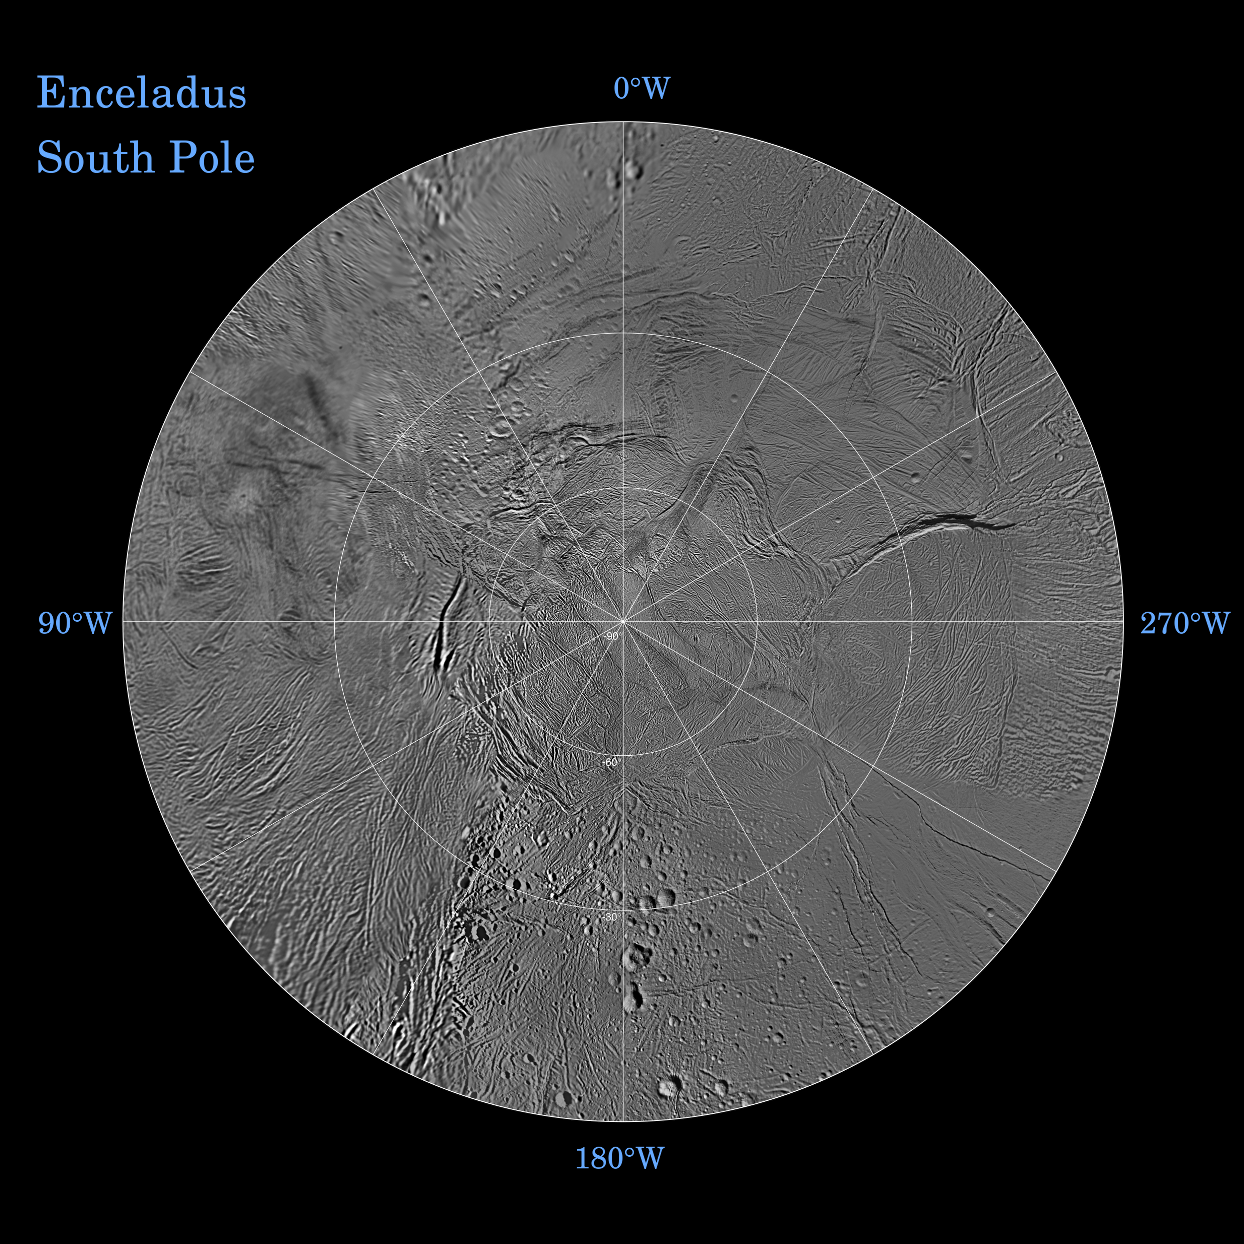

Enceladus South Polar Map – October 2009

The northern and southern hemispheres of Enceladus are seen in these polar stereographic maps, mosaicked from the best-available Cassini and Voyager clear-filter images. This image shows the South Polar region and the North Polar region can be seen in PIA11678.

Each map is centered on one of the poles and surface coverage extends to the equator. Grid lines show latitude and longitude in 30-degree increments. The scale in the full-size versions of these maps is 110 meters (360 feet) per pixel.

These two maps show that the character of terrains near the north pole differs strongly from those near the south pole. Terrain near the north pole is among the most heavily cratered and oldest on the surface of Enceladus. The northern hemisphere map shows that a broad band of cratered terrain extends from the equator on the Saturn-facing side (centered on 0-degrees longitude), over the pole and to the equator on the anti-Saturn side (centered on 180-degrees longitude). Terrains near the equator and mid-latitudes on the leading (90 degrees West) and trailing (270 degrees West) sides of Enceladus are much less heavily cratered and are characterized by intense zones of fracturing and faulting.

As seen in the southern hemisphere map, the band of cratered terrain at 0 and 180 degrees longitude extends southward from the equator. However, poleward of about 55-degrees south latitude, the cratered terrain is interrupted and replaced by a conspicuously fractured circumpolar terrain that is nearly devoid of impact craters. In contrast to the very old north polar terrains, the south circumpolar terrains are among the youngest on the surface of Enceladus.

Within the south circumpolar region is a group of prominent parallel “stripes” made up of fractures that are delineated by relatively dark markings flanking the sides of each fracture.

An interesting property of the parallel fracture system is that each appears to turn back at its westernmost segment as if it has been “bent” into a hook-like curve.

The Cassini-Huygens mission is a cooperative project of NASA, the European Space Agency and the Italian Space Agency. The Jet Propulsion Laboratory, a division of the California Institute of Technology in Pasadena, manages the mission for NASA’s Science Mission Directorate, Washington, D.C. The Cassini orbiter and its two onboard cameras were designed, developed and assembled at JPL. The imaging operations center is based at the Space Science Institute in Boulder, Colo.

Credit: NASA/JPL/Space Science Institute